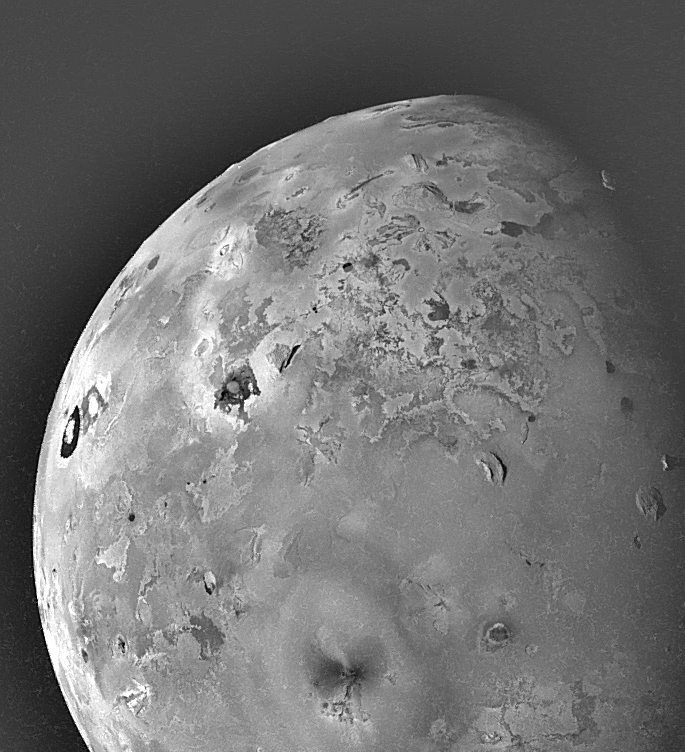

Geologic Landforms on Io (Area 5)

Shown here is one of the topographic mapping images of Jupiter’s moon Io (Latitude: -40 to +90 degrees, Longitude: 210-320 degrees) acquired by NASA’s Galileo spacecraft, revealing a great variety of landforms. There are rugged mountains several miles high, layered materials forming plateaus, and many irregular depressions called volcanic calderas. There are also dark lava flows and bright deposits of SO2 frost or other sulfurous materials, which have no discernible topographic relief at this scale. Several of the dark, flow-like features correspond to hot spots, and may be active lava flows. There are no landforms resembling impact craters, as the volcanism covers the surface with new deposits much more rapidly than the flux of comets and asteroids can create large impact craters. The volcano Ra Patera, seen to have an active plume 75 km high during Galileo’s first orbit in June 1996, is located on the bright limb of this image but no plume can be seen, so it is now (5 months later) inactive.

North is to the top of the picture and the sun illuminates the surface from the left. The image covers an area about 2800 kilometers wide and the smallest features that can be discerned are 4.1 kilometers in size. This image was taken on November 6th, 1996, at a range of 403,100 kilometers by the Solid State Imaging (CCD) system on the Galileo Spacecraft.

The Jet Propulsion Laboratory, Pasadena, CA manages the mission for NASA’s Office of Space Science, Washington, DC.

Credit: NASA/JPL/University of Arizona